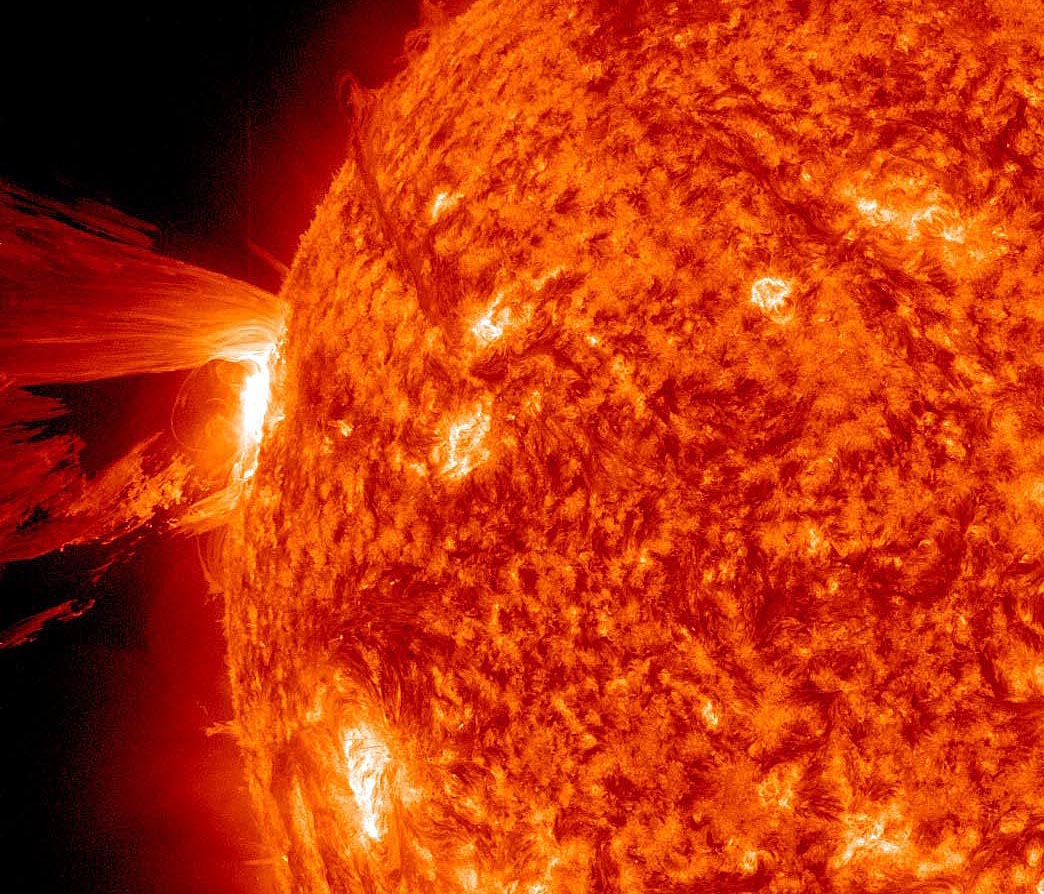

Amazing Hi-Def CME [crop]

A beautiful prominence eruption shot off the east limb (left side) of the sun on Monday, April 16, 2012. Such eruptions are often associated with solar flares, and in this case an M1 class (medium-sized) flare did occur at the same time, though it was not aimed toward Earth. This event, which is still in progress, was seen by NASA’s SDO satellite.

Credit: NASA/GSFC/SDO